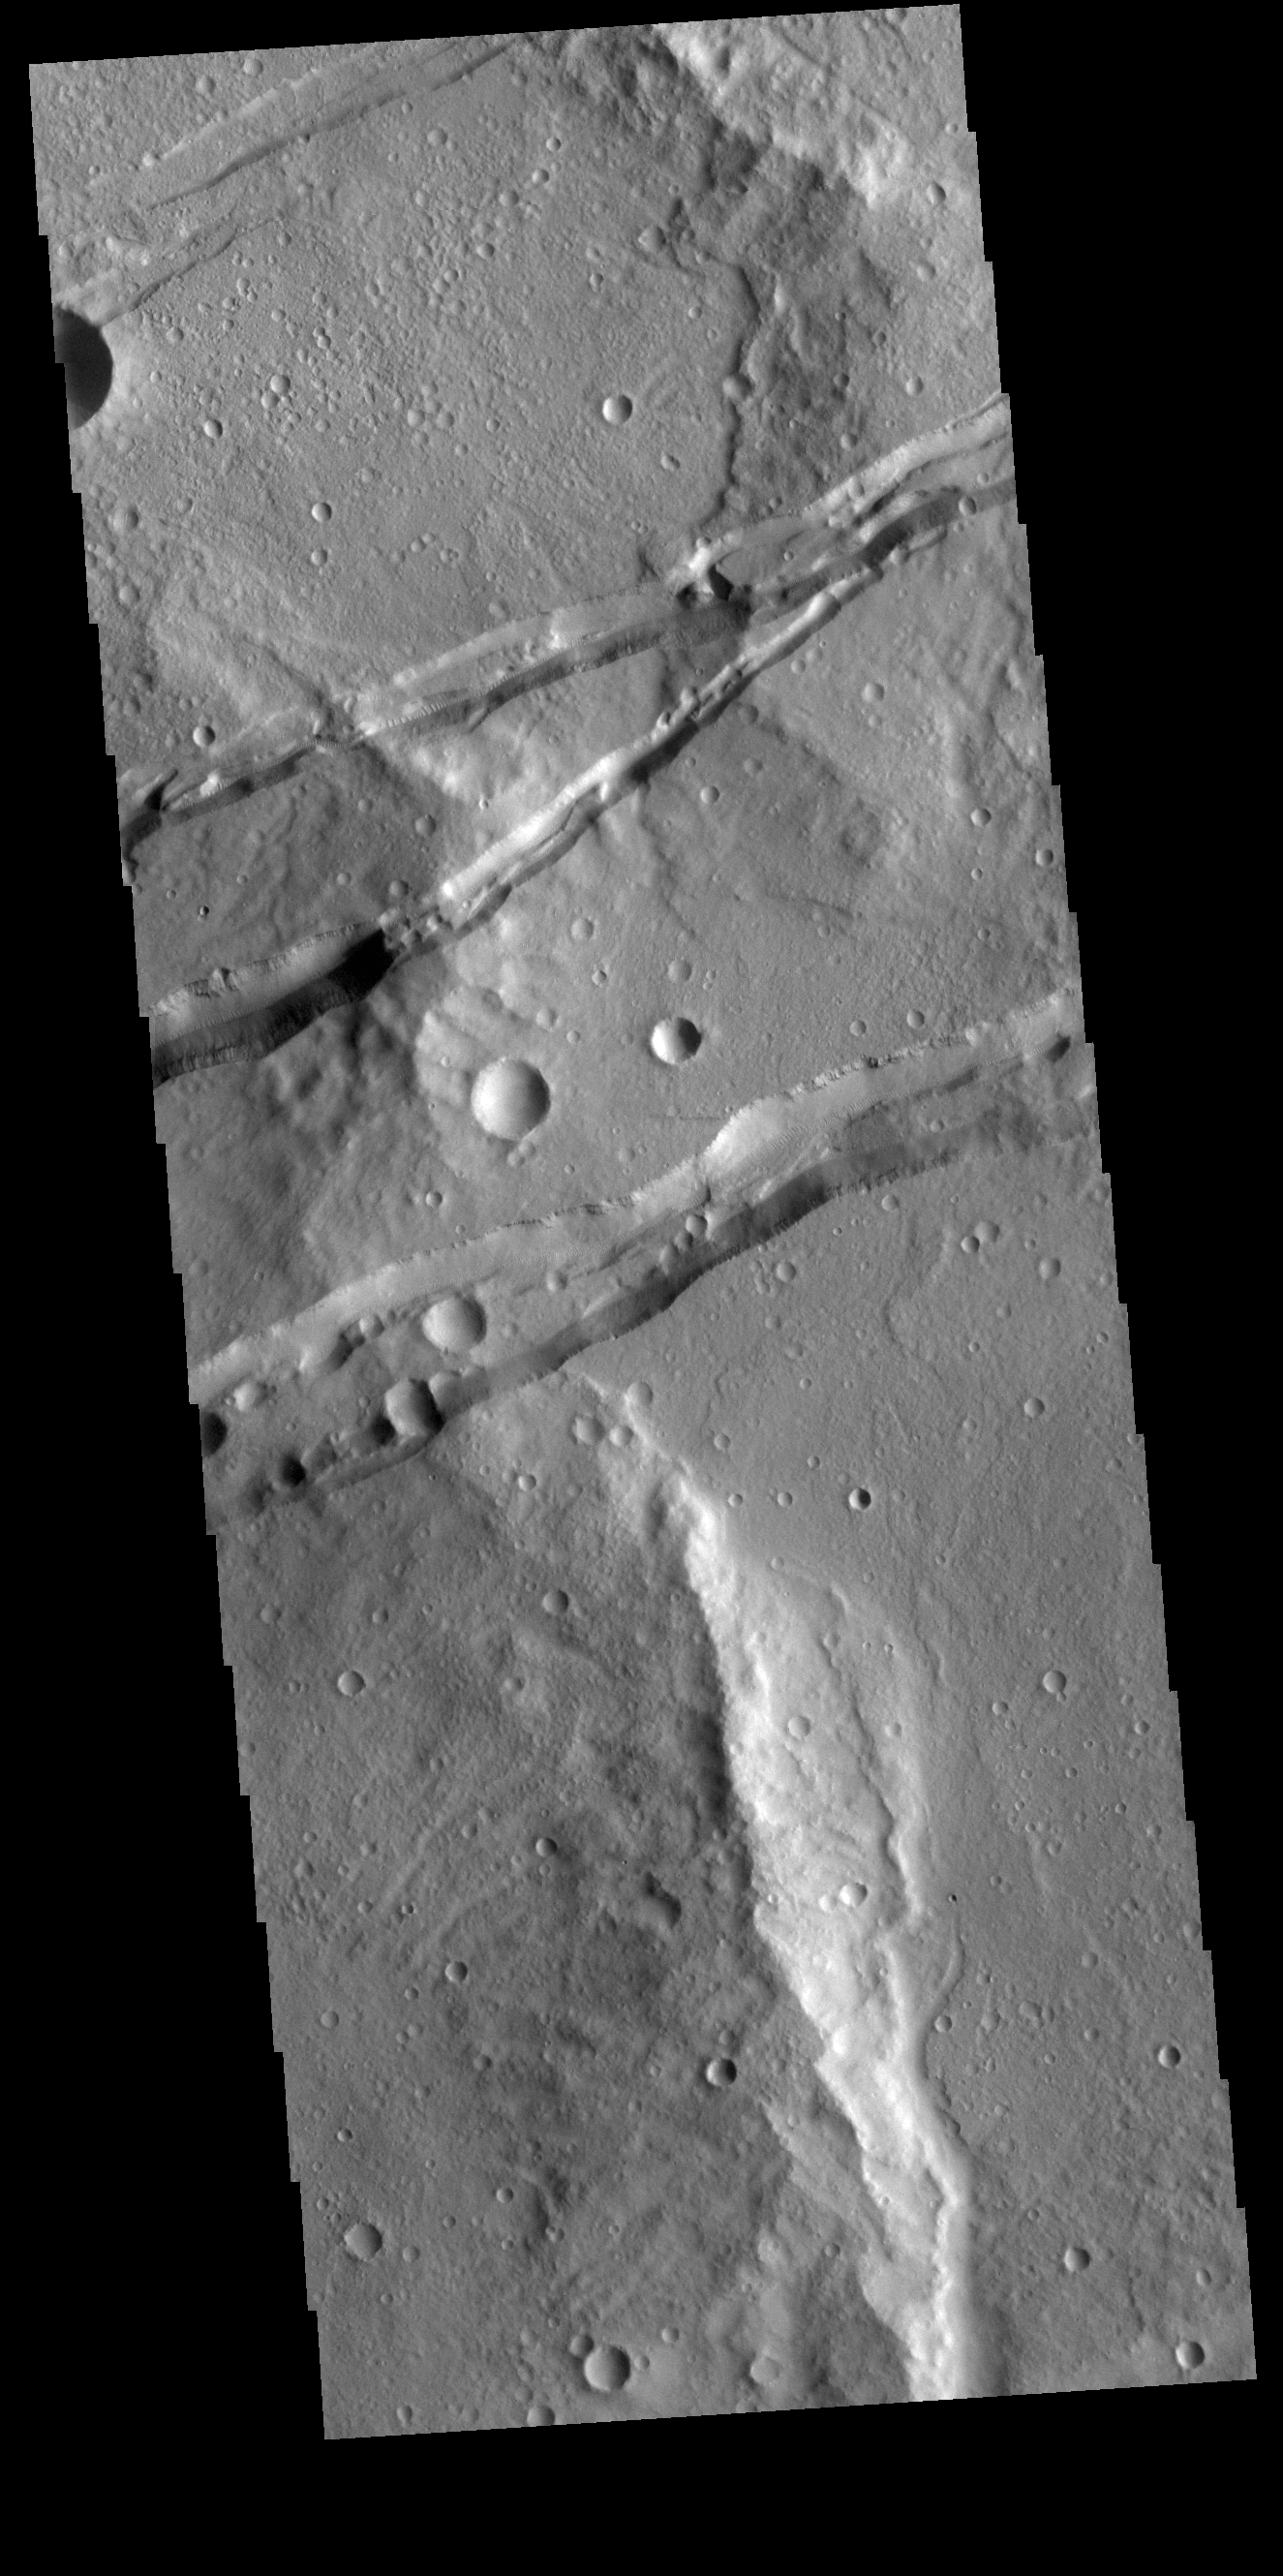

Sirenum Fossae

The linear depressions in this VIS image are part of Sirenum Fossae. These depressions are called graben, which form by the down drop of material between two parallel faults. The faults are caused by extensional tectonic stresses in the region. The fossae are 2735km long (1700 miles).

Credit: NASA/JPL-Caltech/ASU